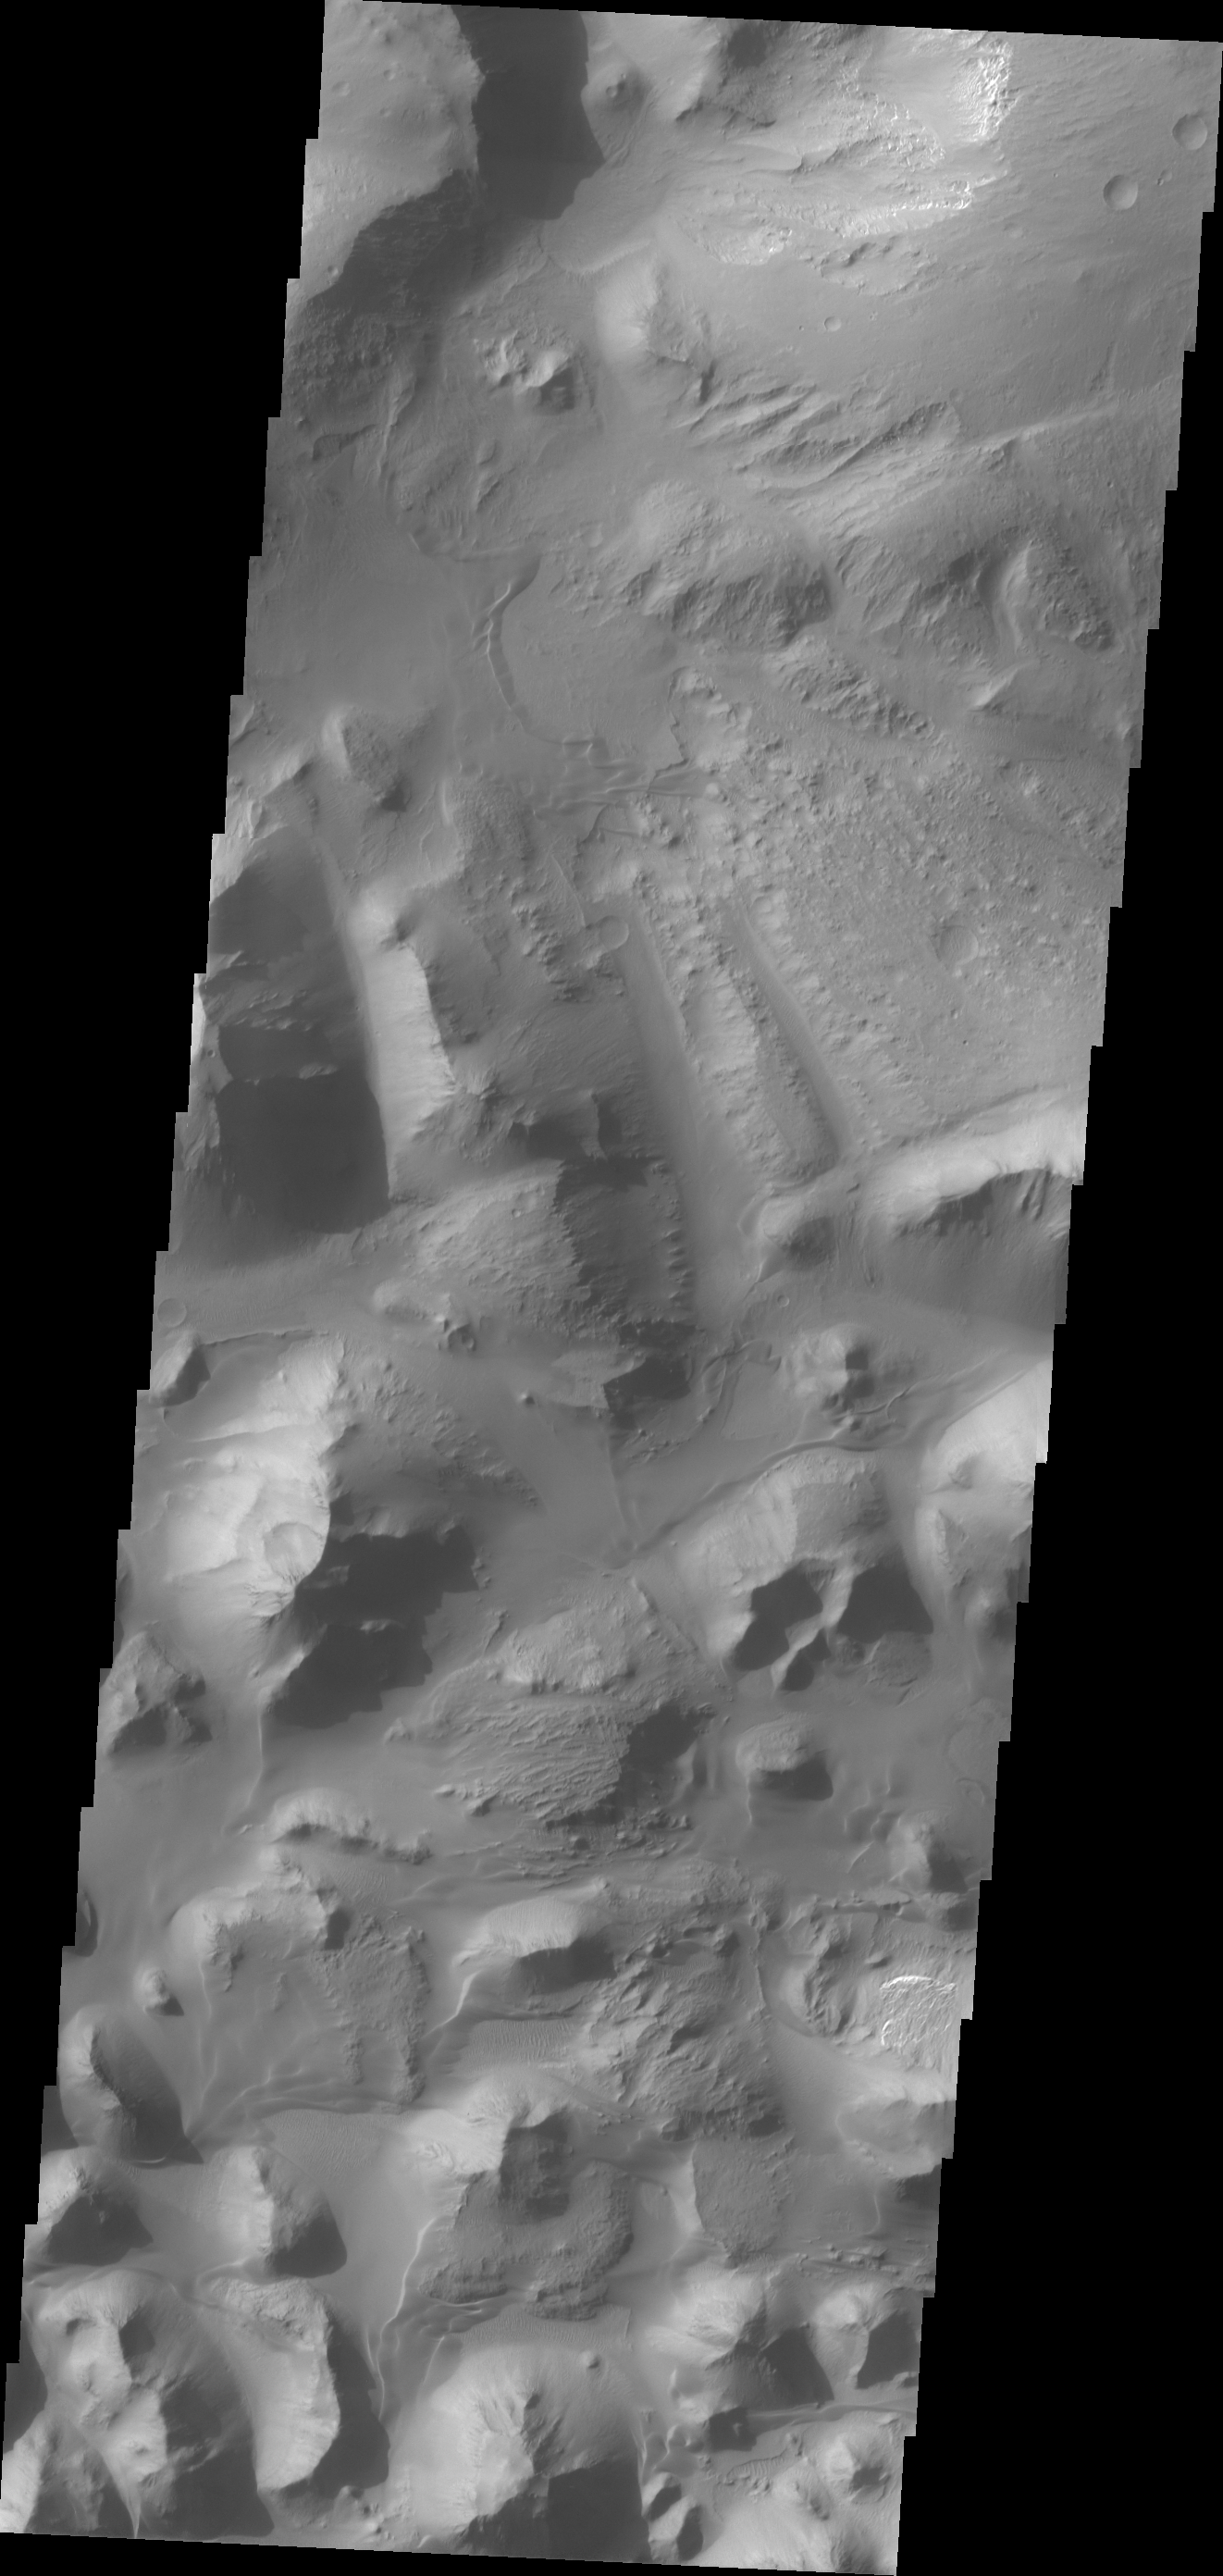

Eos Chasma

At eastern end of Valles Marineris is Eos Chasma. In Eos, the canyon system transitions into a region of chaos and then into major outflow channels. This image shows the transition into chaos.

Credit: NASA/JPL/ASU